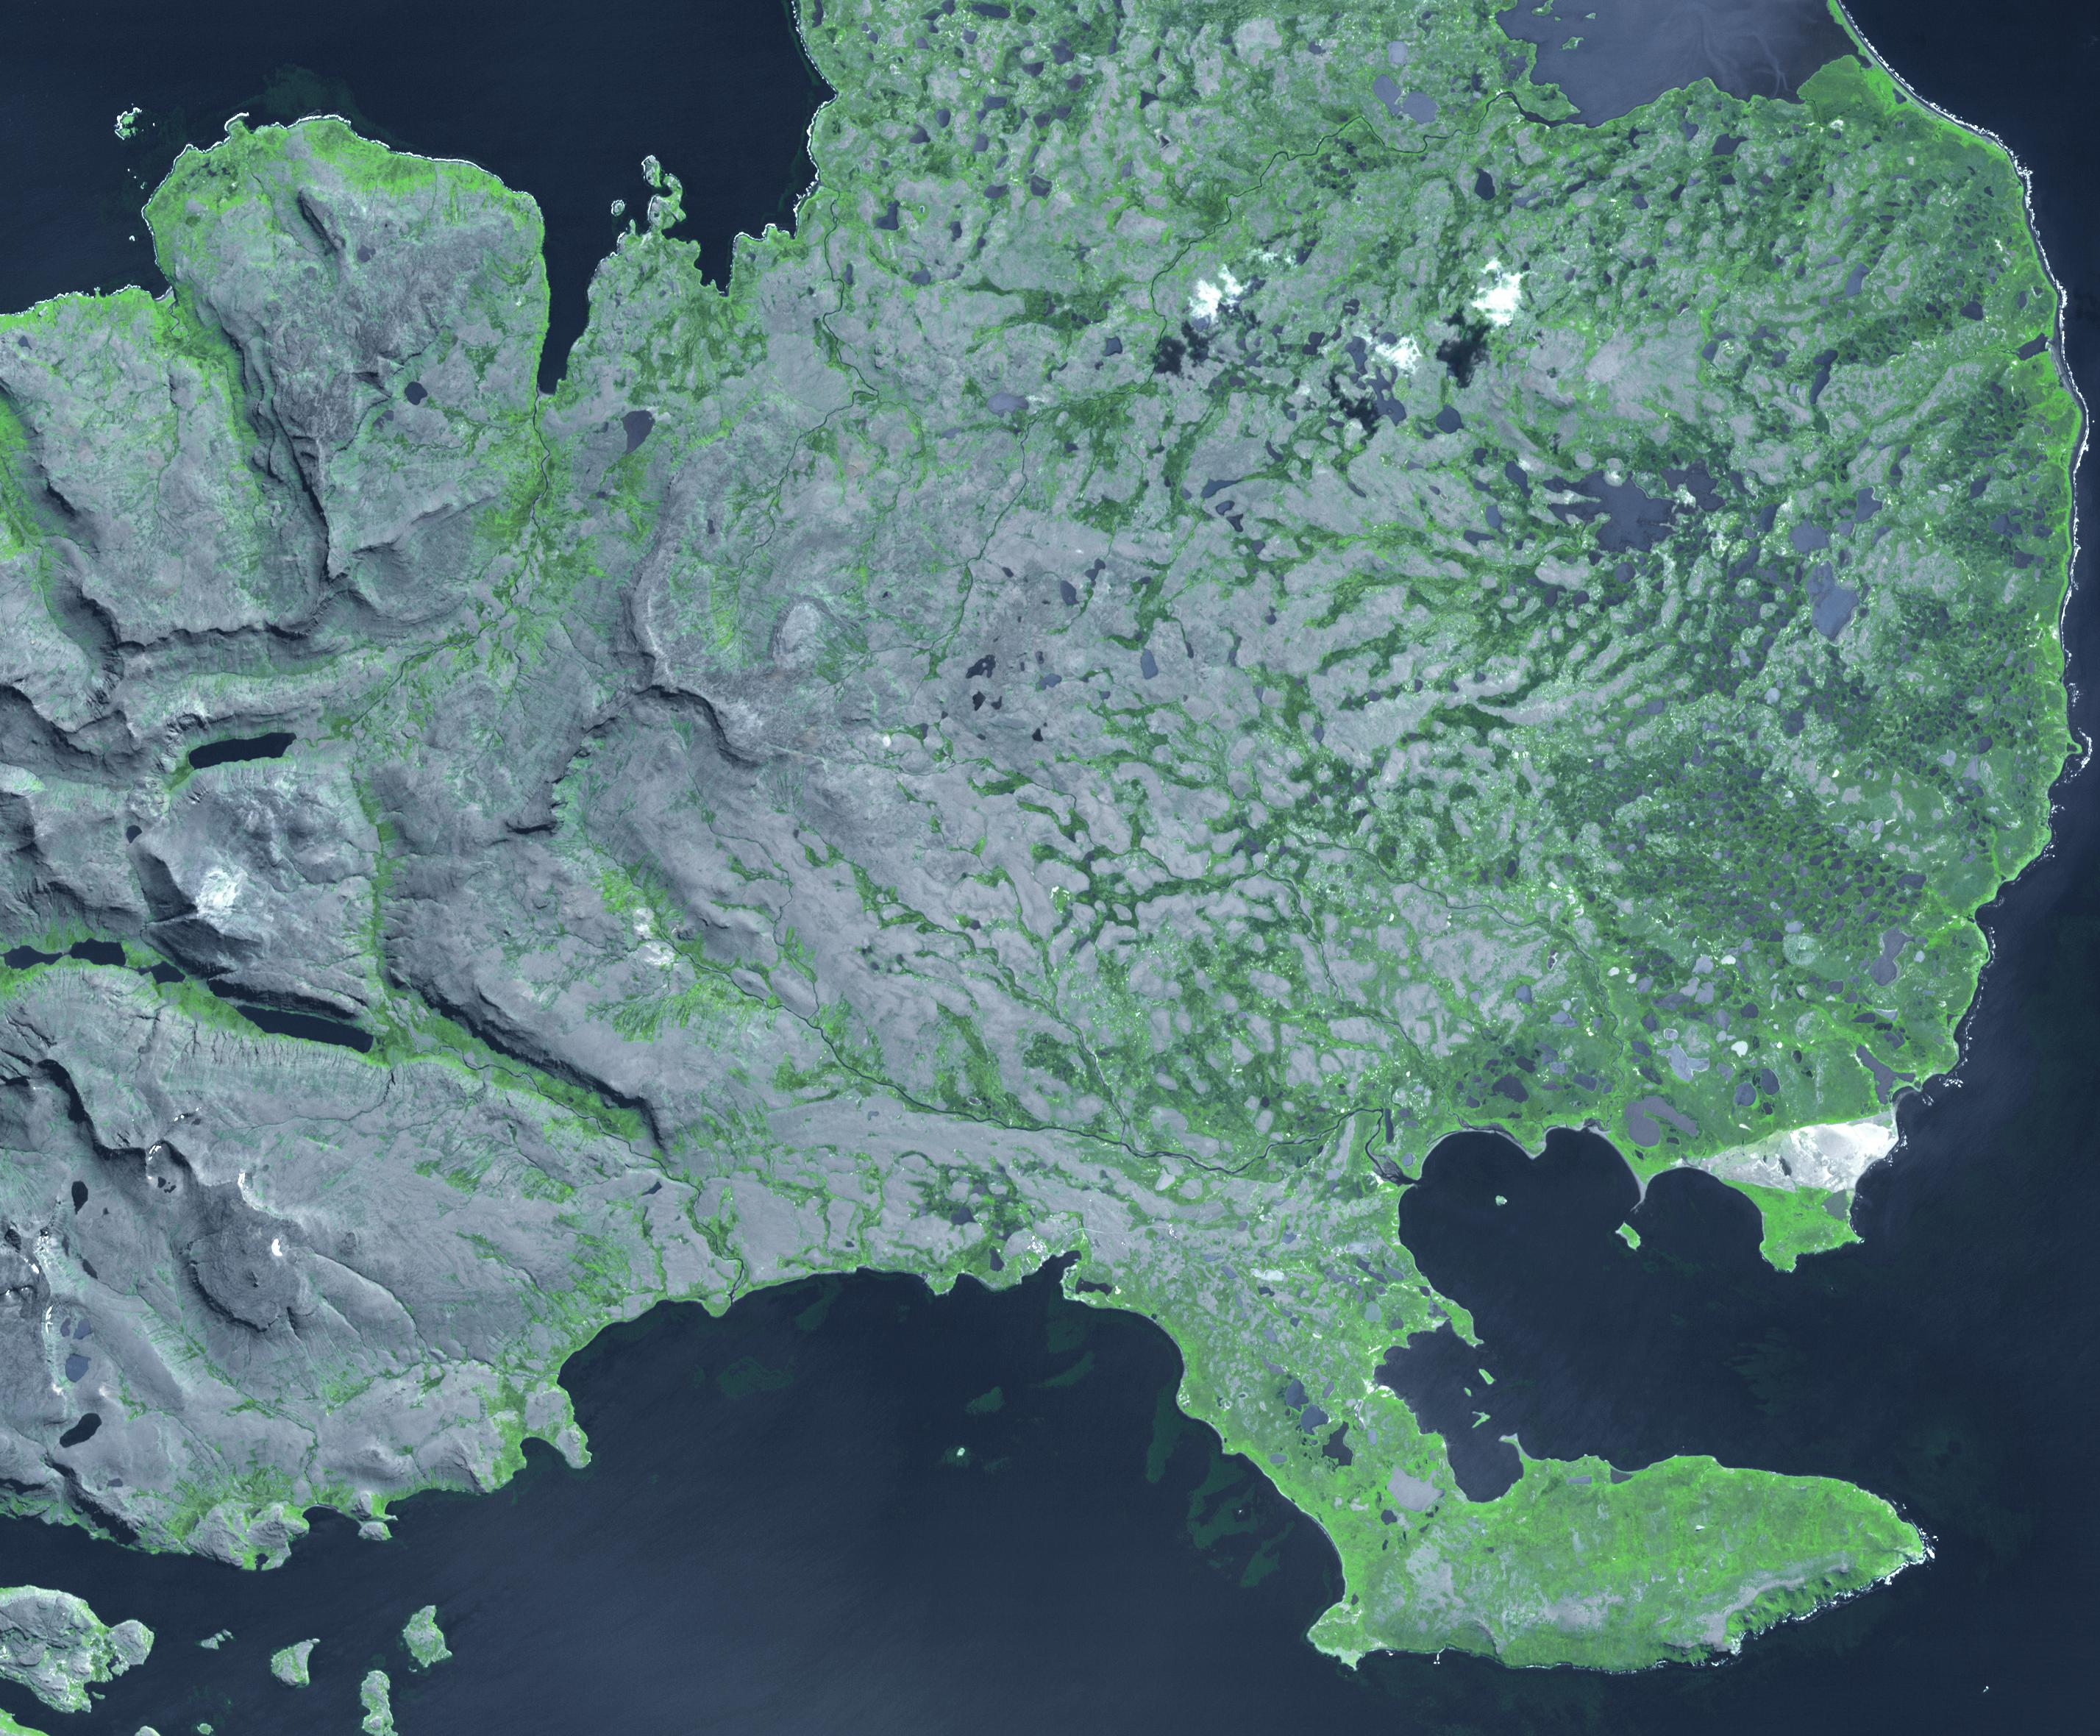

Kerguelen Islands

The Kerguelen Islands (also known as the Desolation Islands) are part of the French Southern and Antarctic lands. Located in the southern Indian Ocean, the islands are among the most isolated places on Earth, more than 3200 km away from the nearest populated location. The largest island is Grand Terre (120 by 150 km), with the capital city of Port-aux-Francais. Total population is around 100; all travel and transport is by ship. The French Space Agency operates a satellite and tracking station near the town. The image shows the eastern part of the island, and covers an area of 43 by 35 km, is located at 49.3 degrees south, 69.4 degrees east, and was acquired February 27, 2009.

With its 14 spectral bands from the visible to the thermal infrared wavelength region and its high spatial resolution of 15 to 90 meters (about 50 to 300 feet), ASTER images Earth to map and monitor the changing surface of our planet. ASTER is one of five Earth-observing instruments launched Dec. 18, 1999, on Terra. The instrument was built by Japan’s Ministry of Economy, Trade and Industry. A joint U.S./Japan science team is responsible for validation and calibration of the instrument and data products.

The broad spectral coverage and high spectral resolution of ASTER provides scientists in numerous disciplines with critical information for surface mapping and monitoring of dynamic conditions and temporal change. Example applications are: monitoring glacial advances and retreats; monitoring potentially active volcanoes; identifying crop stress; determining cloud morphology and physical properties; wetlands evaluation; thermal pollution monitoring; coral reef degradation; surface temperature mapping of soils and geology; and measuring surface heat balance.

The U.S. science team is located at NASA’s Jet Propulsion Laboratory, Pasadena, Calif. The Terra mission is part of NASA’s Science Mission Directorate, Washington, D.C.

Credit: NASA/GSFC/METI/ERSDAC/JAROS, and U.S./Japan ASTER Science Team